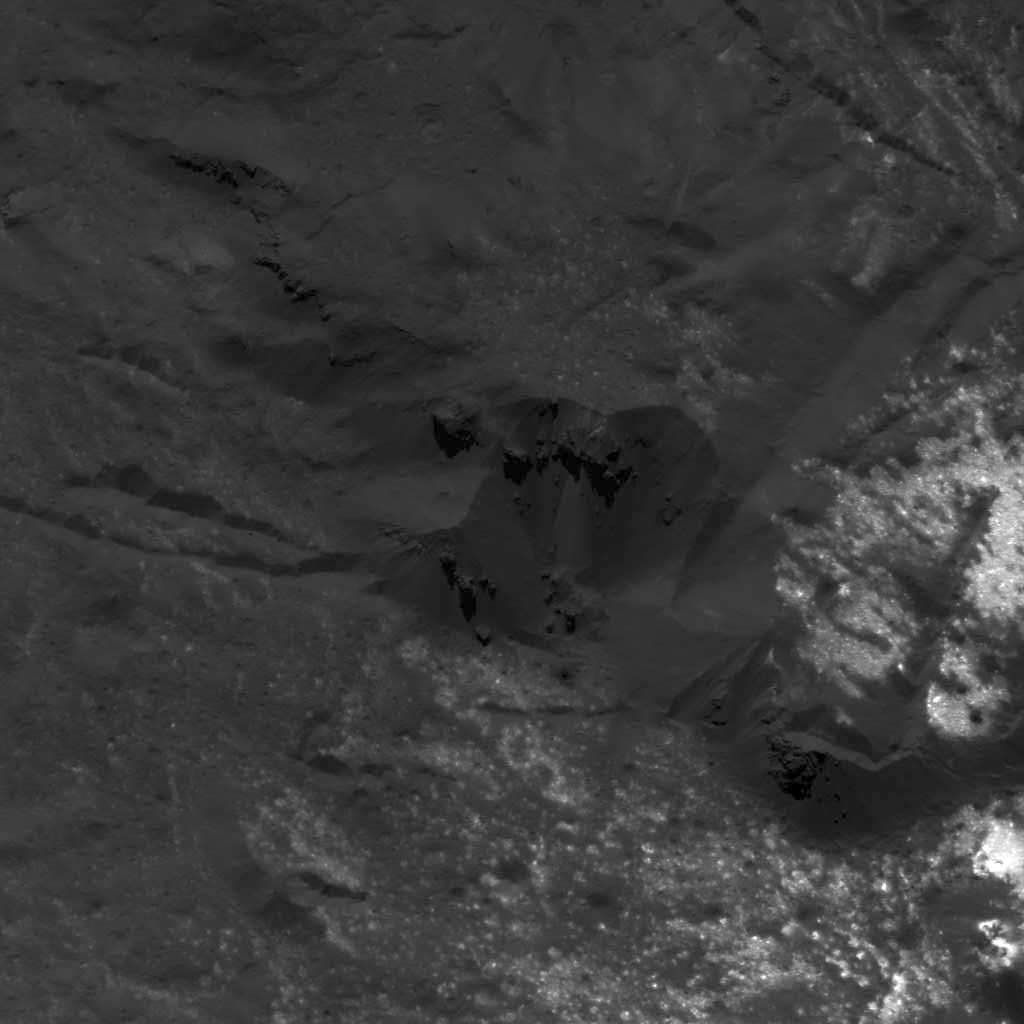

Bright Material in Occator Crater

This image was obtained by NASA’s Dawn spacecraft on July 5, 2018 from an altitude of about 34 miles (55 kilometers).

The center of this picture is located at about 20.9 degrees north latitude and 240.5 degrees east longitude.

Dawn’s mission is managed by JPL for NASA’s Science Mission Directorate in Washington. Dawn is a project of the directorates Discovery Program, managed by NASA’s Marshall Space Flight Center in Huntsville, Alabama. JPL is responsible for overall Dawn mission science. Orbital ATK Inc., in Dulles, Virginia, designed and built the spacecraft. The German Aerospace Center, Max Planck Institute for Solar System Research, Italian Space Agency and Italian National Astrophysical Institute are international partners on the mission team.

Credit: NASA/JPL-Caltech/UCLA/MPS/DLR/IDA